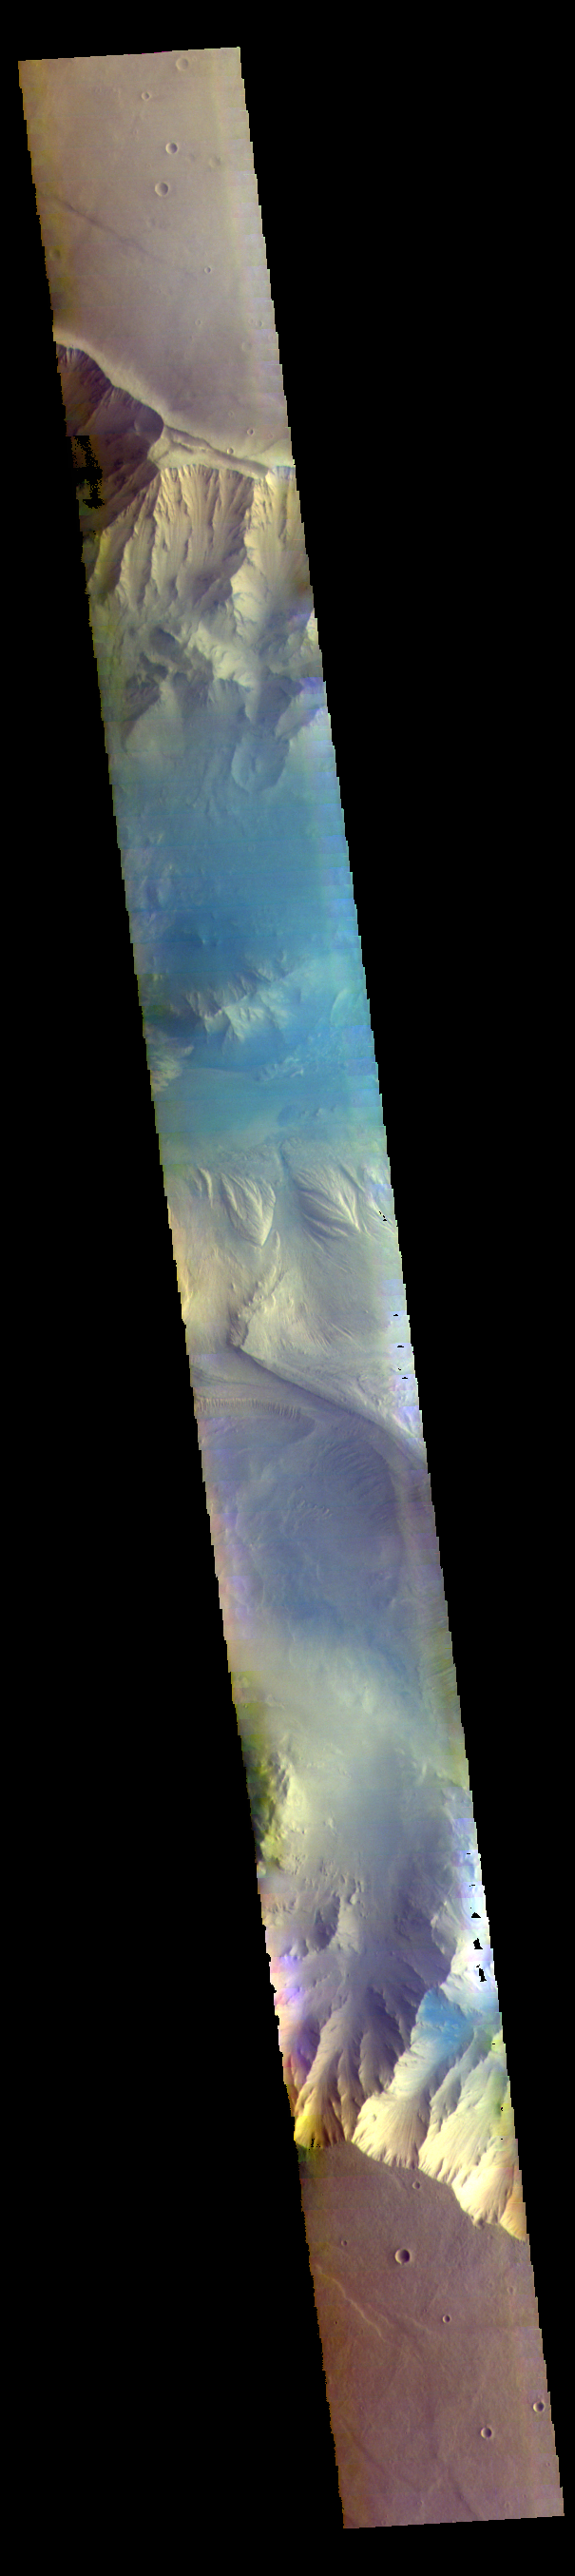

Candor Chasma – False Color

The THEMIS VIS camera contains 5 filters. The data from different filters can be combined in multiple ways to create a false color image. These false color images may reveal subtle variations of the surface not easily identified in a single band image. Today’s false color image shows part of eastern Candor Chasma. Candor Chasma is one of the largest canyons that make up Valles Marineris. It is approximately 810 km long (503 miles) and has is divided into two regions — eastern and western Candor. Candor is located south of Ophir Chasma and north of Melas Chasma. The border with Melas Chasma contains many large landslide deposits. The floor of Candor Chasma includes a variety of landforms, including layered deposits, dunes, landslide deposits and steep sided cliffs and mesas. Many forms of erosion have shaped Candor Chasma. There is evidence of wind and water erosion, as well as significant gravity driven mass wasting (landslides).

Credit: NASA/JPL-Caltech/ASU